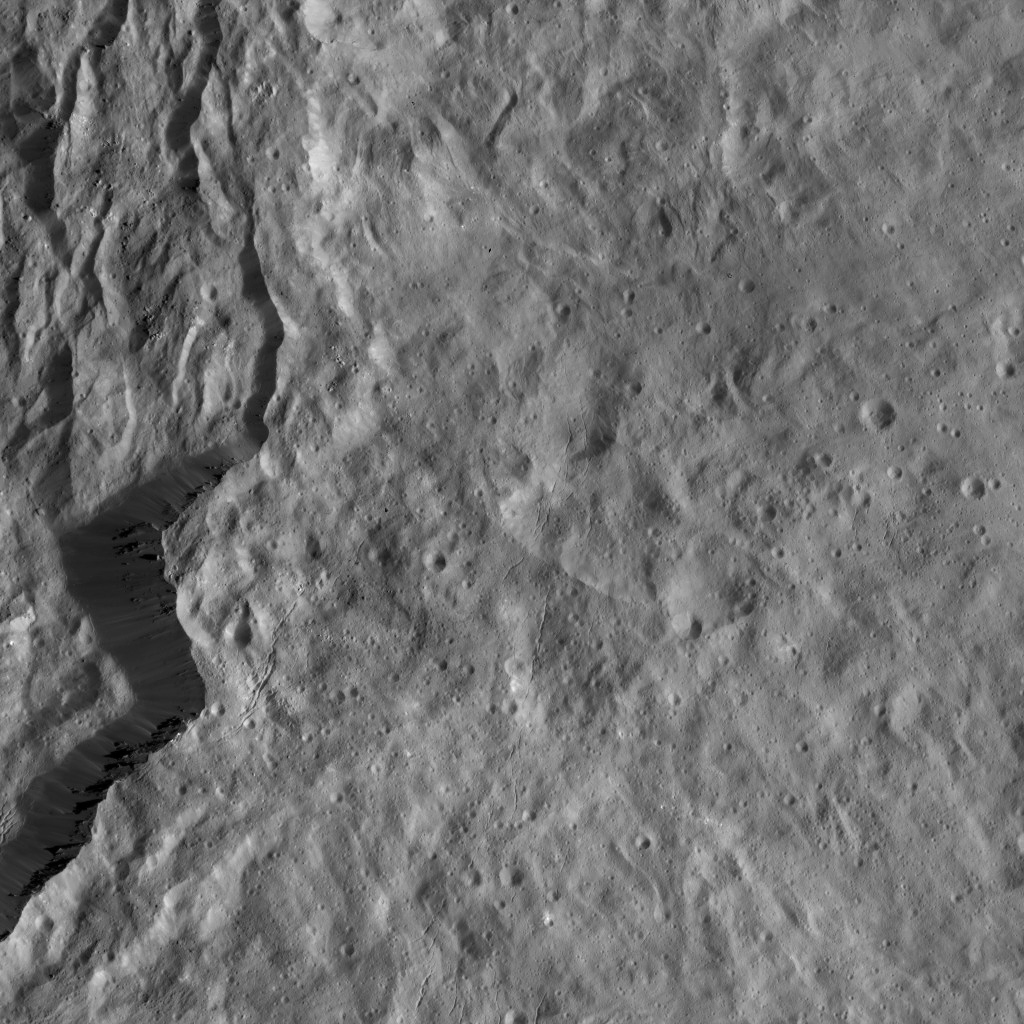

Dawn LAMO Image 118

This view from NASA’s Dawn spacecraft features the rugged rim of Occator Crater at left. A number of thin fractures are visible, roughly parallel to the rim.

Dawn took this image on April 18, 2016, from its low-altitude mapping orbit, at a distance of about 240 miles (385 kilometers) above the surface. The image resolution is 120 feet (35 meters) per pixel.

Dawn’s mission is managed by JPL for NASA’s Science Mission Directorate in Washington. Dawn is a project of the directorate’s Discovery Program, managed by NASA’s Marshall Space Flight Center in Huntsville, Alabama. UCLA is responsible for overall Dawn mission science. Orbital ATK, Inc., in Dulles, Virginia, designed and built the spacecraft. The German Aerospace Center, the Max Planck Institute for Solar System Research, the Italian Space Agency and the Italian National Astrophysical Institute are international partners on the mission team.

Credit: NASA/JPL-Caltech/UCLA/MPS/DLR/IDA